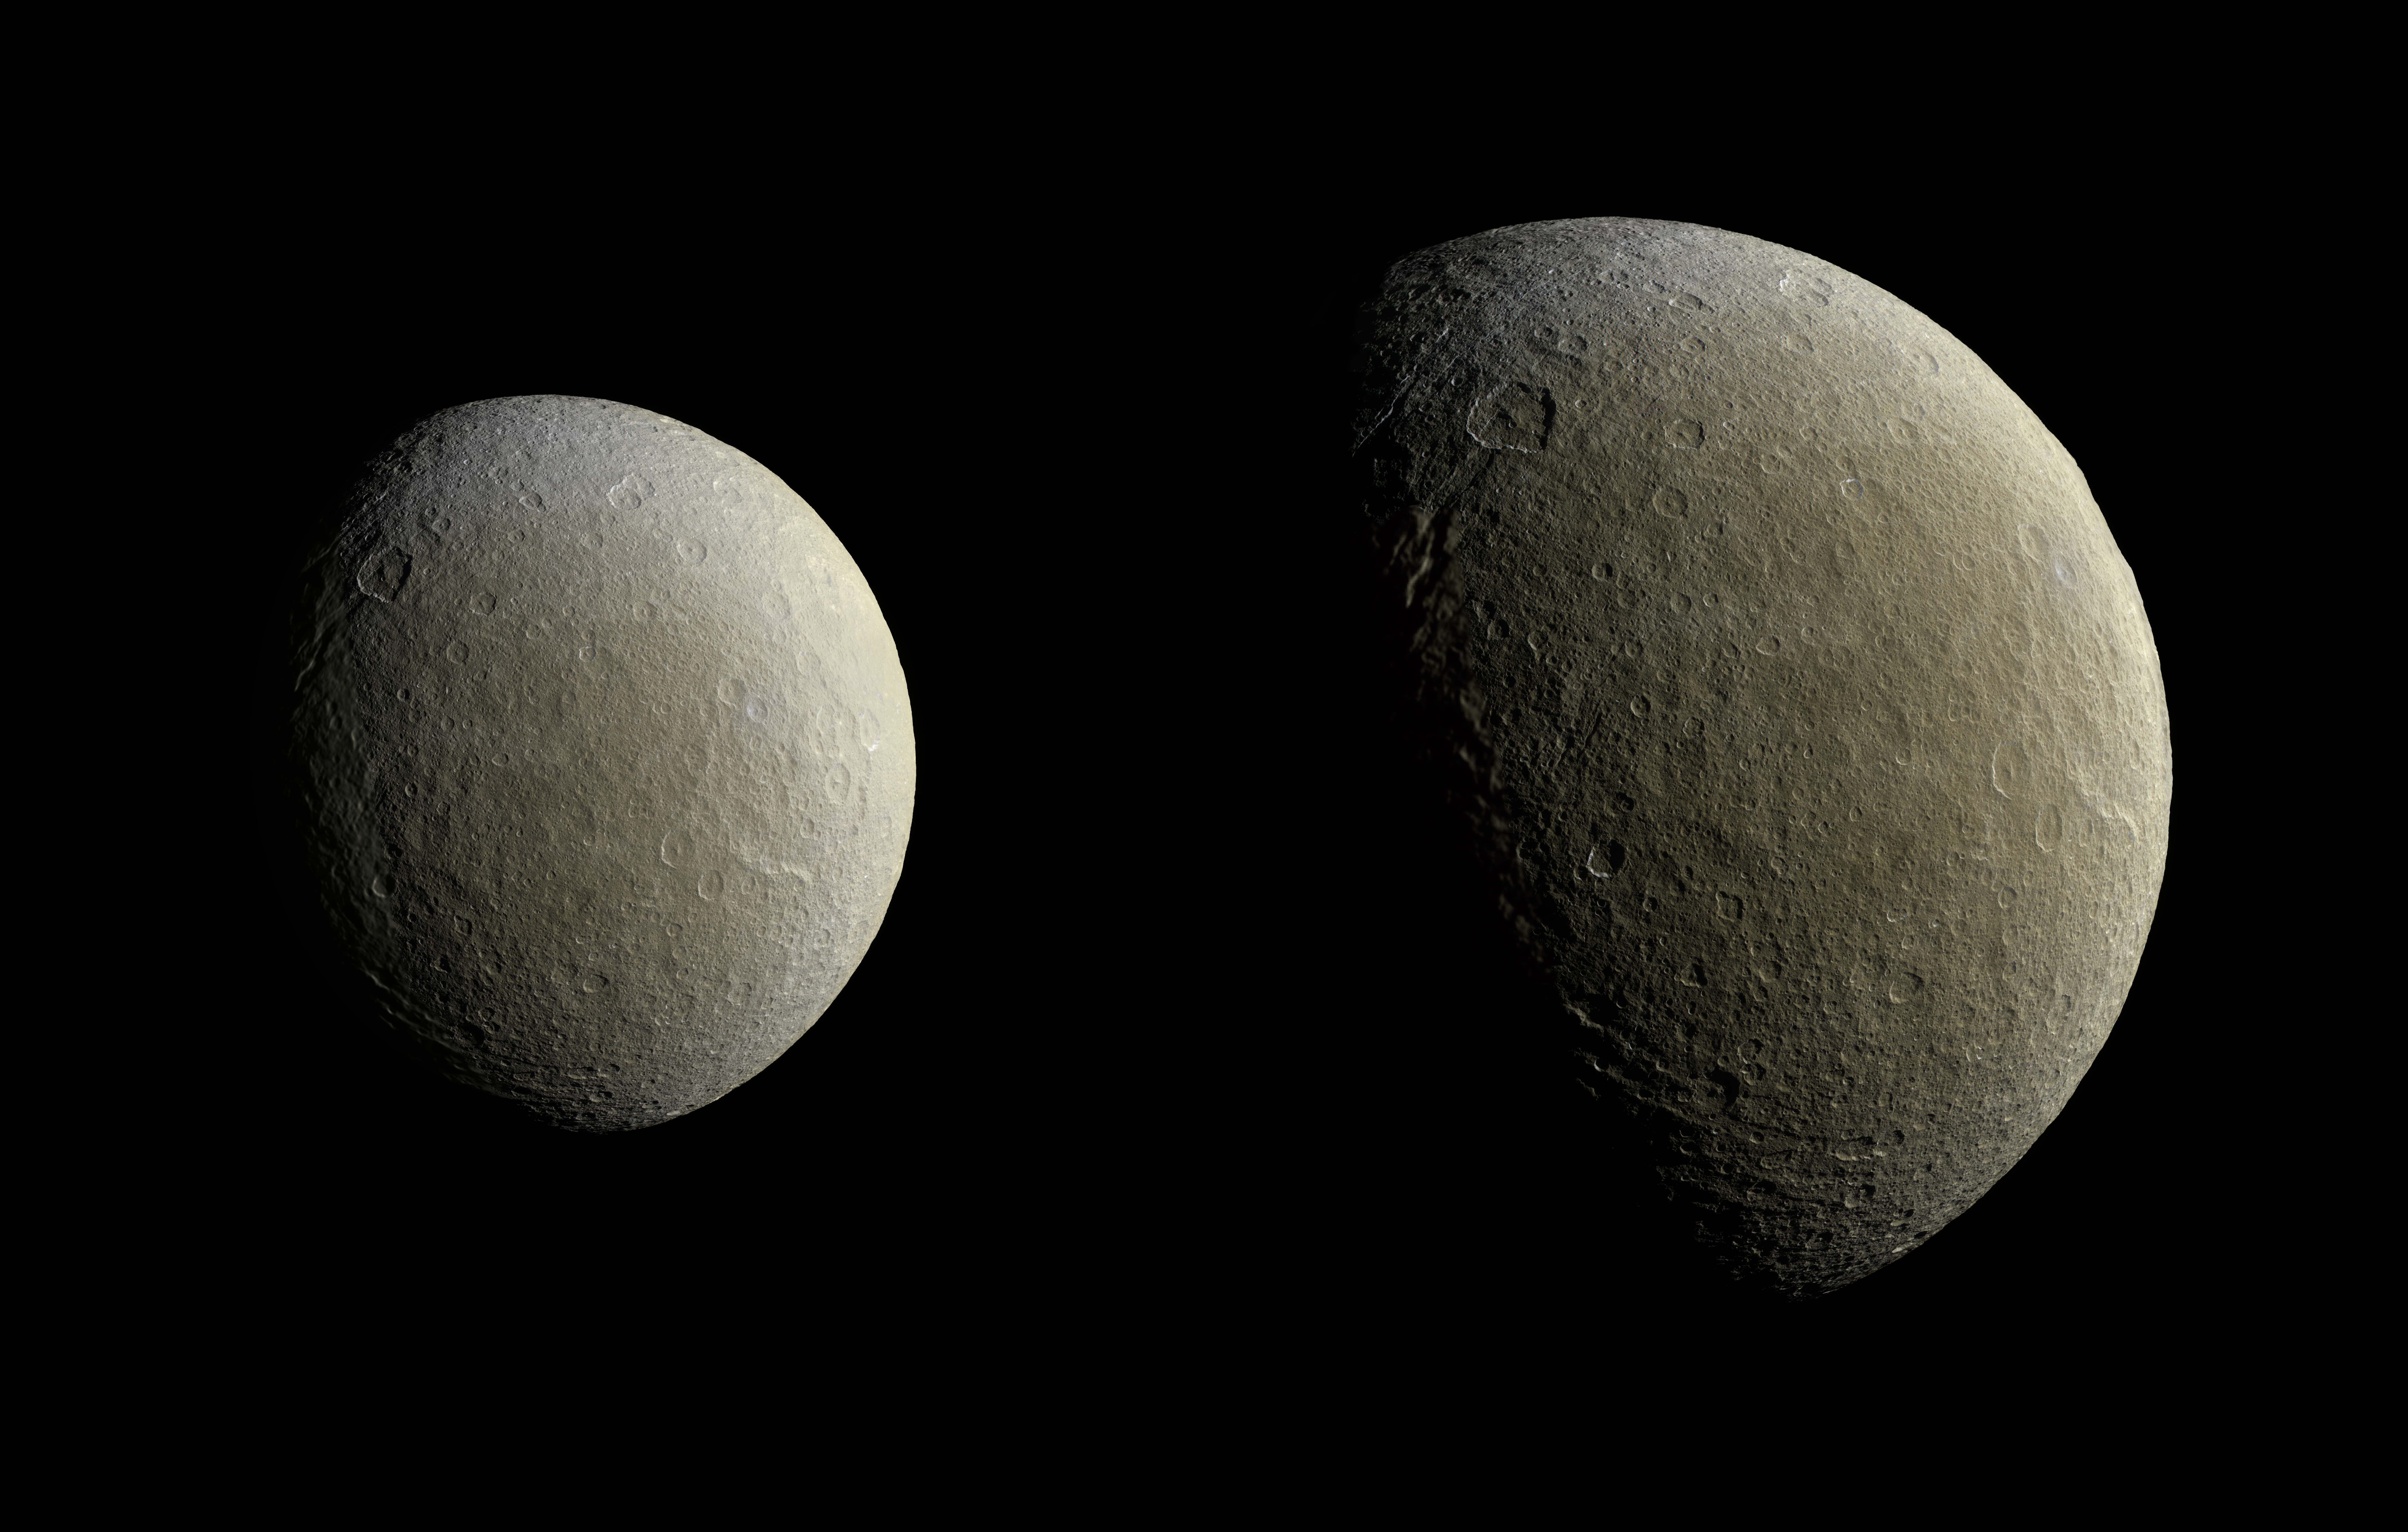

Return to Rhea

After a couple of years in high-inclination orbits that limited its ability to encounter Saturn’s moons, NASA’s Cassini spacecraft returned to Saturn’s equatorial plane in March 2015.

As a prelude to its return to the realm of the icy satellites, the spacecraft had its first relatively close flyby of an icy moon (apart from Titan) in almost two years on Feb. 9. During this encounter Cassini’s cameras captured images of the icy moon Rhea, as shown in these in two image mosaics. The views were taken about an hour and a half apart as Cassini drew closer to Rhea.

Images taken using clear, green, infrared and ultraviolet spectral filters were combined to create these enhanced color views, which offer an expanded range of the colors visible to human eyes in order to highlight subtle color differences across Rhea’s surface. The moon’s surface is fairly uniform in natural color.

The image at right represents one of the highest resolution color views of Rhea released to date. A larger, monochrome mosaic is available in PIA07763.

Both views are orthographic projections facing toward terrain on the trailing hemisphere of Rhea. An orthographic view is most like the view seen by a distant observer looking through a telescope. The views have been rotated so that north on Rhea is up.

The smaller view at left is centered at 21 degrees north latitude, 229 degrees west longitude. Resolution in this mosaic is 450 meters (1,476 feet) per pixel. The images were acquired at a distance that ranged from about 51,200 to 46,600 miles (82,100 to 74,600 kilometers) from Rhea.

The larger view at right is centered at 9 degrees north latitude, 254 degrees west longitude. Resolution in this mosaic is 300 meters (984 feet) per pixel. The images were acquired at a distance that ranged from about 36,000 to 32,100 miles (57,900 to 51,700 kilometers) from Rhea.

The mosaics each consist of multiple narrow-angle camera (NAC) images with data from the wide-angle camera used to fill in areas where NAC data was not available.

The image was produced by Heike Rosenberg and Tilmann Denk at Freie Universität in Berlin, Germany.

The Cassini-Huygens mission is a cooperative project of NASA, the European Space Agency and the Italian Space Agency. The Jet Propulsion Laboratory, a division of the California Institute of Technology in Pasadena, manages the mission for NASA’s Science Mission Directorate, Washington, D.C. The Cassini orbiter and its two onboard cameras were designed, developed and assembled at JPL. The imaging team is based at the Space Science Institute, Boulder, Colo.

Credit: NASA/JPL-Caltech/Space Science Institute